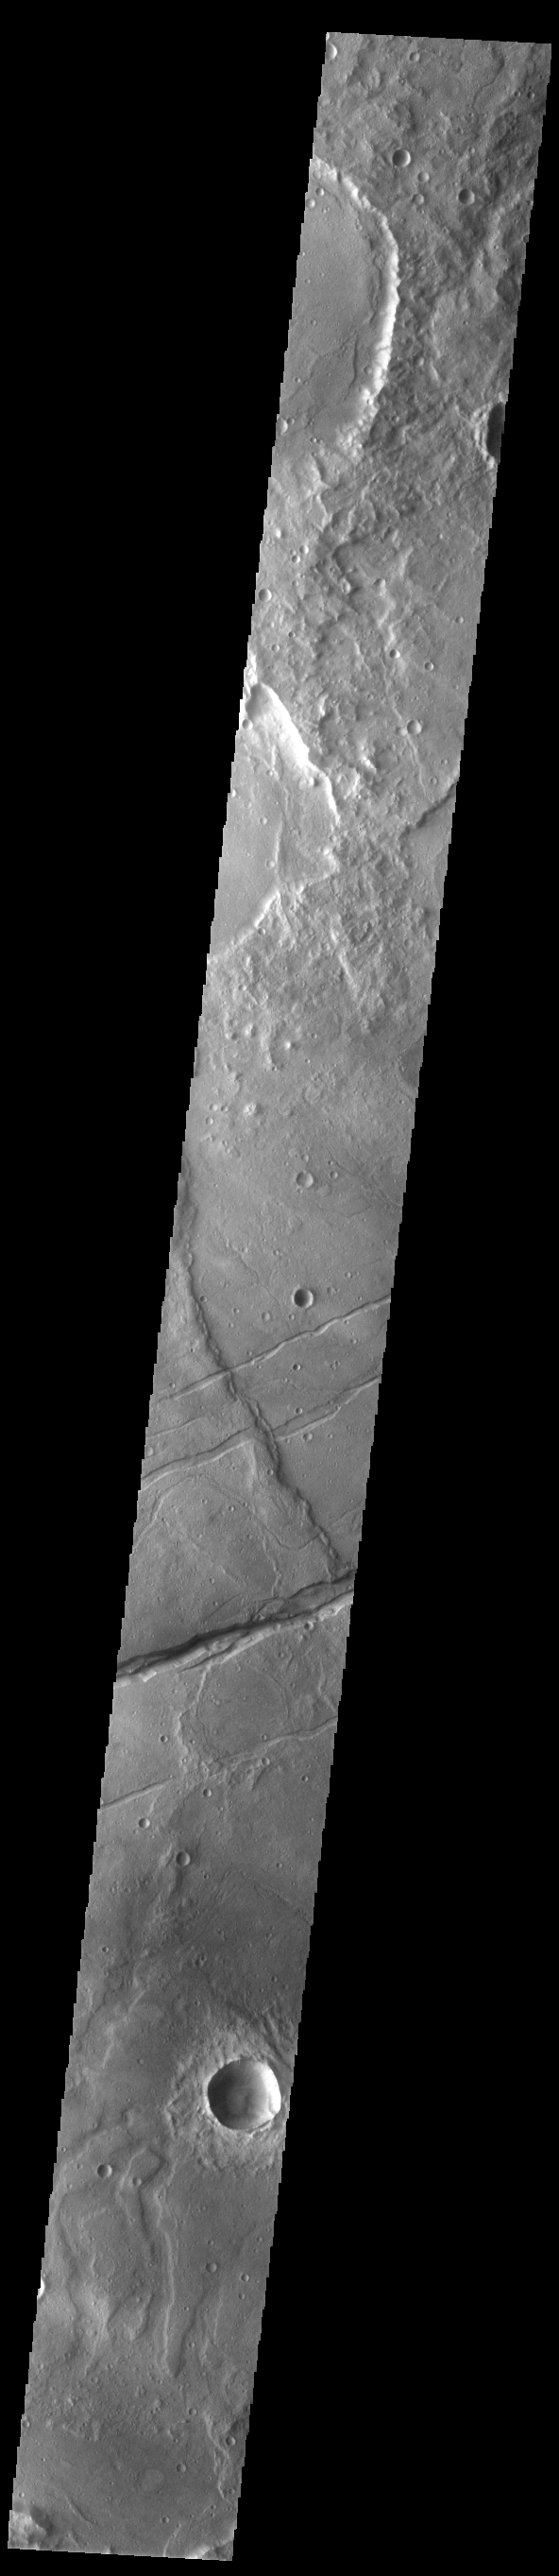

Sirenum Fossae

Today’s VIS image shows a portion of Sirenum Fossae. The linear features are tectonic graben. Graben are formed by extension of the crust and faulting. When large amounts of pressure or tension are applied to rocks on timescales that are fast enough that the rock cannot respond by deforming, the rock breaks along faults. In the case of a graben, two parallel faults are formed by extension of the crust and the rock in between the faults drops downward into the space created by the extension. Numerous sets of graben are visible in this THEMIS image, trending from north-northeast to south-southwest. Because the faults defining the graben are formed perpendicular to the direction of the applied stress, we know that extensional forces were pulling the crust apart in the west-northwest/east-southeast direction. The Sirenum Fossae graben are 2735km (1700 miles) long and stretch from eastern Terra Sirenum into western Daedalia Planum.

Credit: NASA/JPL-Caltech/ASU